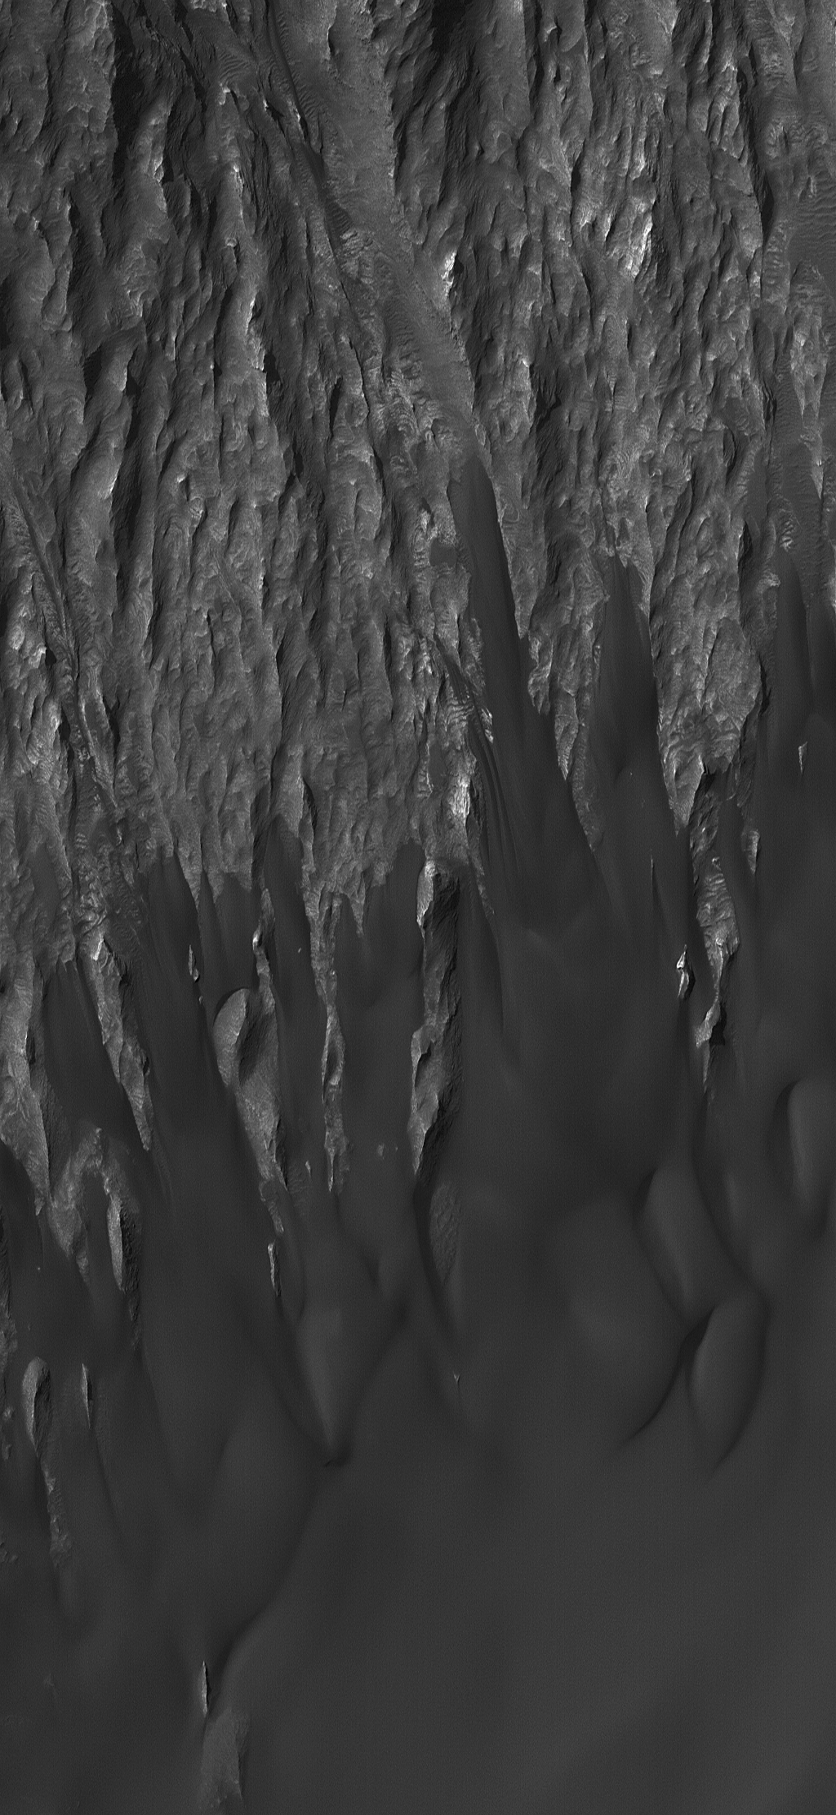

Ganges Rocks and Sand

17 January 2004
The top half of this Mars Global Surveyor (MGS) Mars Orbiter Camera (MOC) image shows wind-eroded remnants of sedimentary rock outcrops in Ganges Chasma, one of the troughs of the Valles Marineris system. The lower half shows a thick accumulation of dark, windblown sand. The image covers an area about 3 km (1.9 mi) wide and is illuminated by sunlight from the upper left. These features are located near 7.6°S, 49.4°W.

Credit: NASA/JPL/Malin Space Science Systems